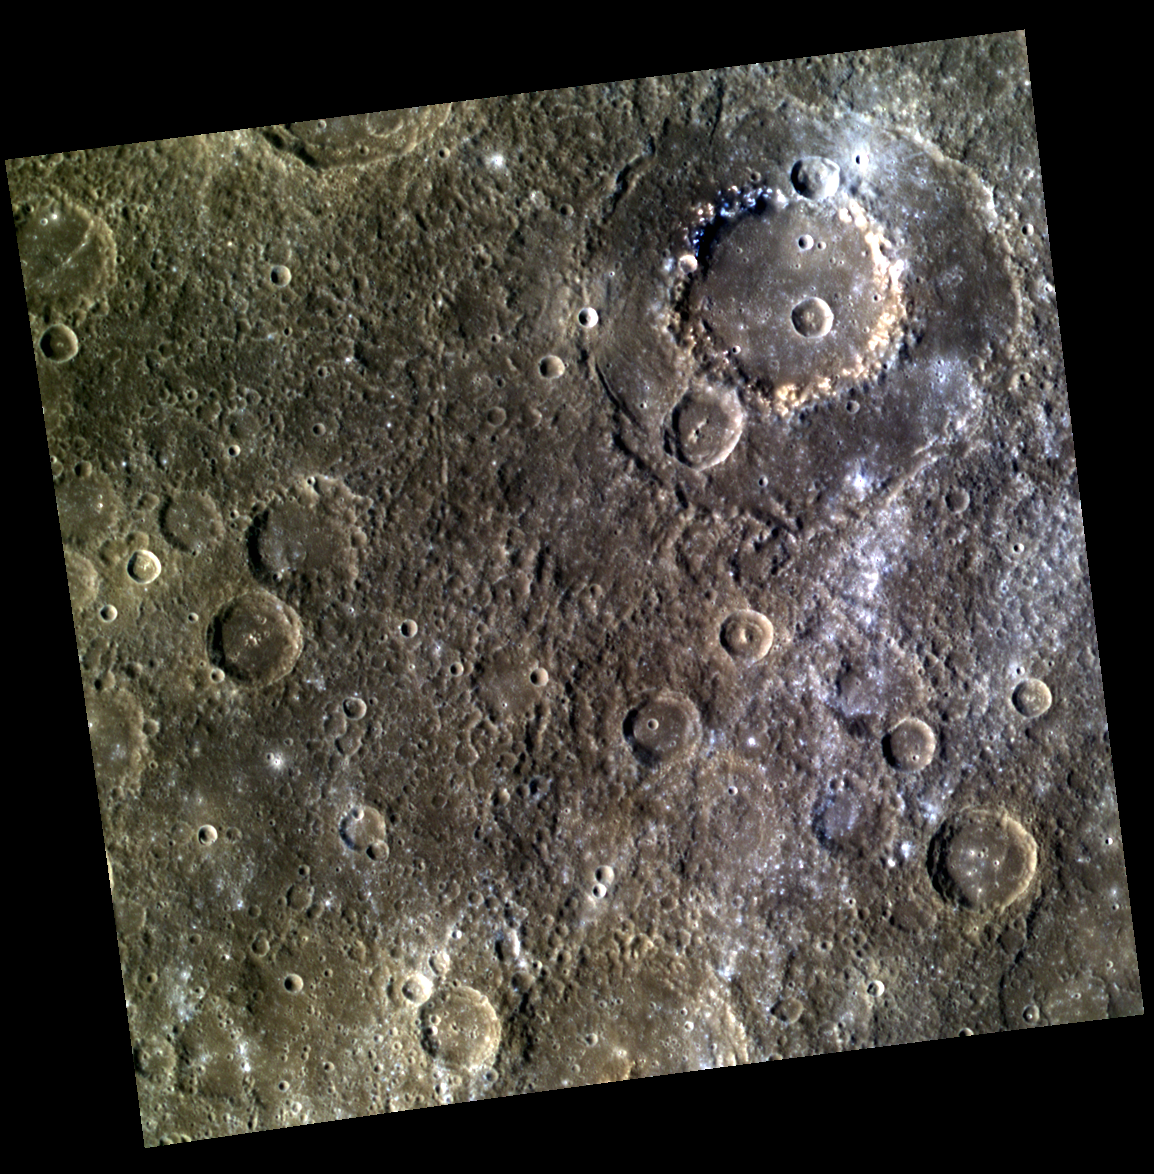

Wang Meng Paints the Canvas

Wang Meng Basin can be see in the top right of this image. The color view of this basin shows the contrast between the darker Low Reflectance Material (LRM) on Wang Meng’s peak ring and the brighter crater rays which spread across the right side of the image. While the hollows on the crater rim are associated with LRM, as evidenced by their bright blue halos, the bright rays are coming from nearby craters, including the small, fresh crater in the top right.

This image was acquired as part of MDIS’s high-resolution 3-color imaging campaign. The map produced from this campaign complements the 8-color base map (at an average resolution of 1 km/pixel) acquired during MESSENGER’s primary mission by imaging Mercury’s surface in a subset of the color filters at the highest resolution possible. The three narrow-band color filters are centered at wavelengths of 430 nm, 750 nm, and 1000 nm, and image resolutions generally range from 100 to 400 meters/pixel in the northern hemisphere.

Date acquired: April 20, 2013
Image Mission Elapsed Time (MET) (since January 8, 2013): 8743264, 8743256, 8743260
Image ID: 3915336, 3915334, 3915335
Instrument: Wide Angle Camera (WAC) of the Mercury Dual Imaging System (MDIS)
WAC filters: 9, 7, 6 (996, 748, 433 nanometers) in red, green, and blue
Center Latitude: 6.33°
Center Longitude: 254.1° E
Resolution: 363 meters/pixel
Scale: Wang Meng is ~165 kilometers (102.5 miles) in diameter.
Incidence Angle: 41.6°
Emission Angle: 0.2°
Phase Angle: 41.7°

The MESSENGER spacecraft is the first ever to orbit the planet Mercury, and the spacecraft’s seven scientific instruments and radio science investigation are unraveling the history and evolution of the Solar System’s innermost planet. MESSENGER acquired over 150,000 images and extensive other data sets. MESSENGER is capable of continuing orbital operations until early 2015.

For information regarding the use of images, see the MESSENGER image use policy.

Credit: NASA/Johns Hopkins University Applied Physics Laboratory/Carnegie Institution of Washington